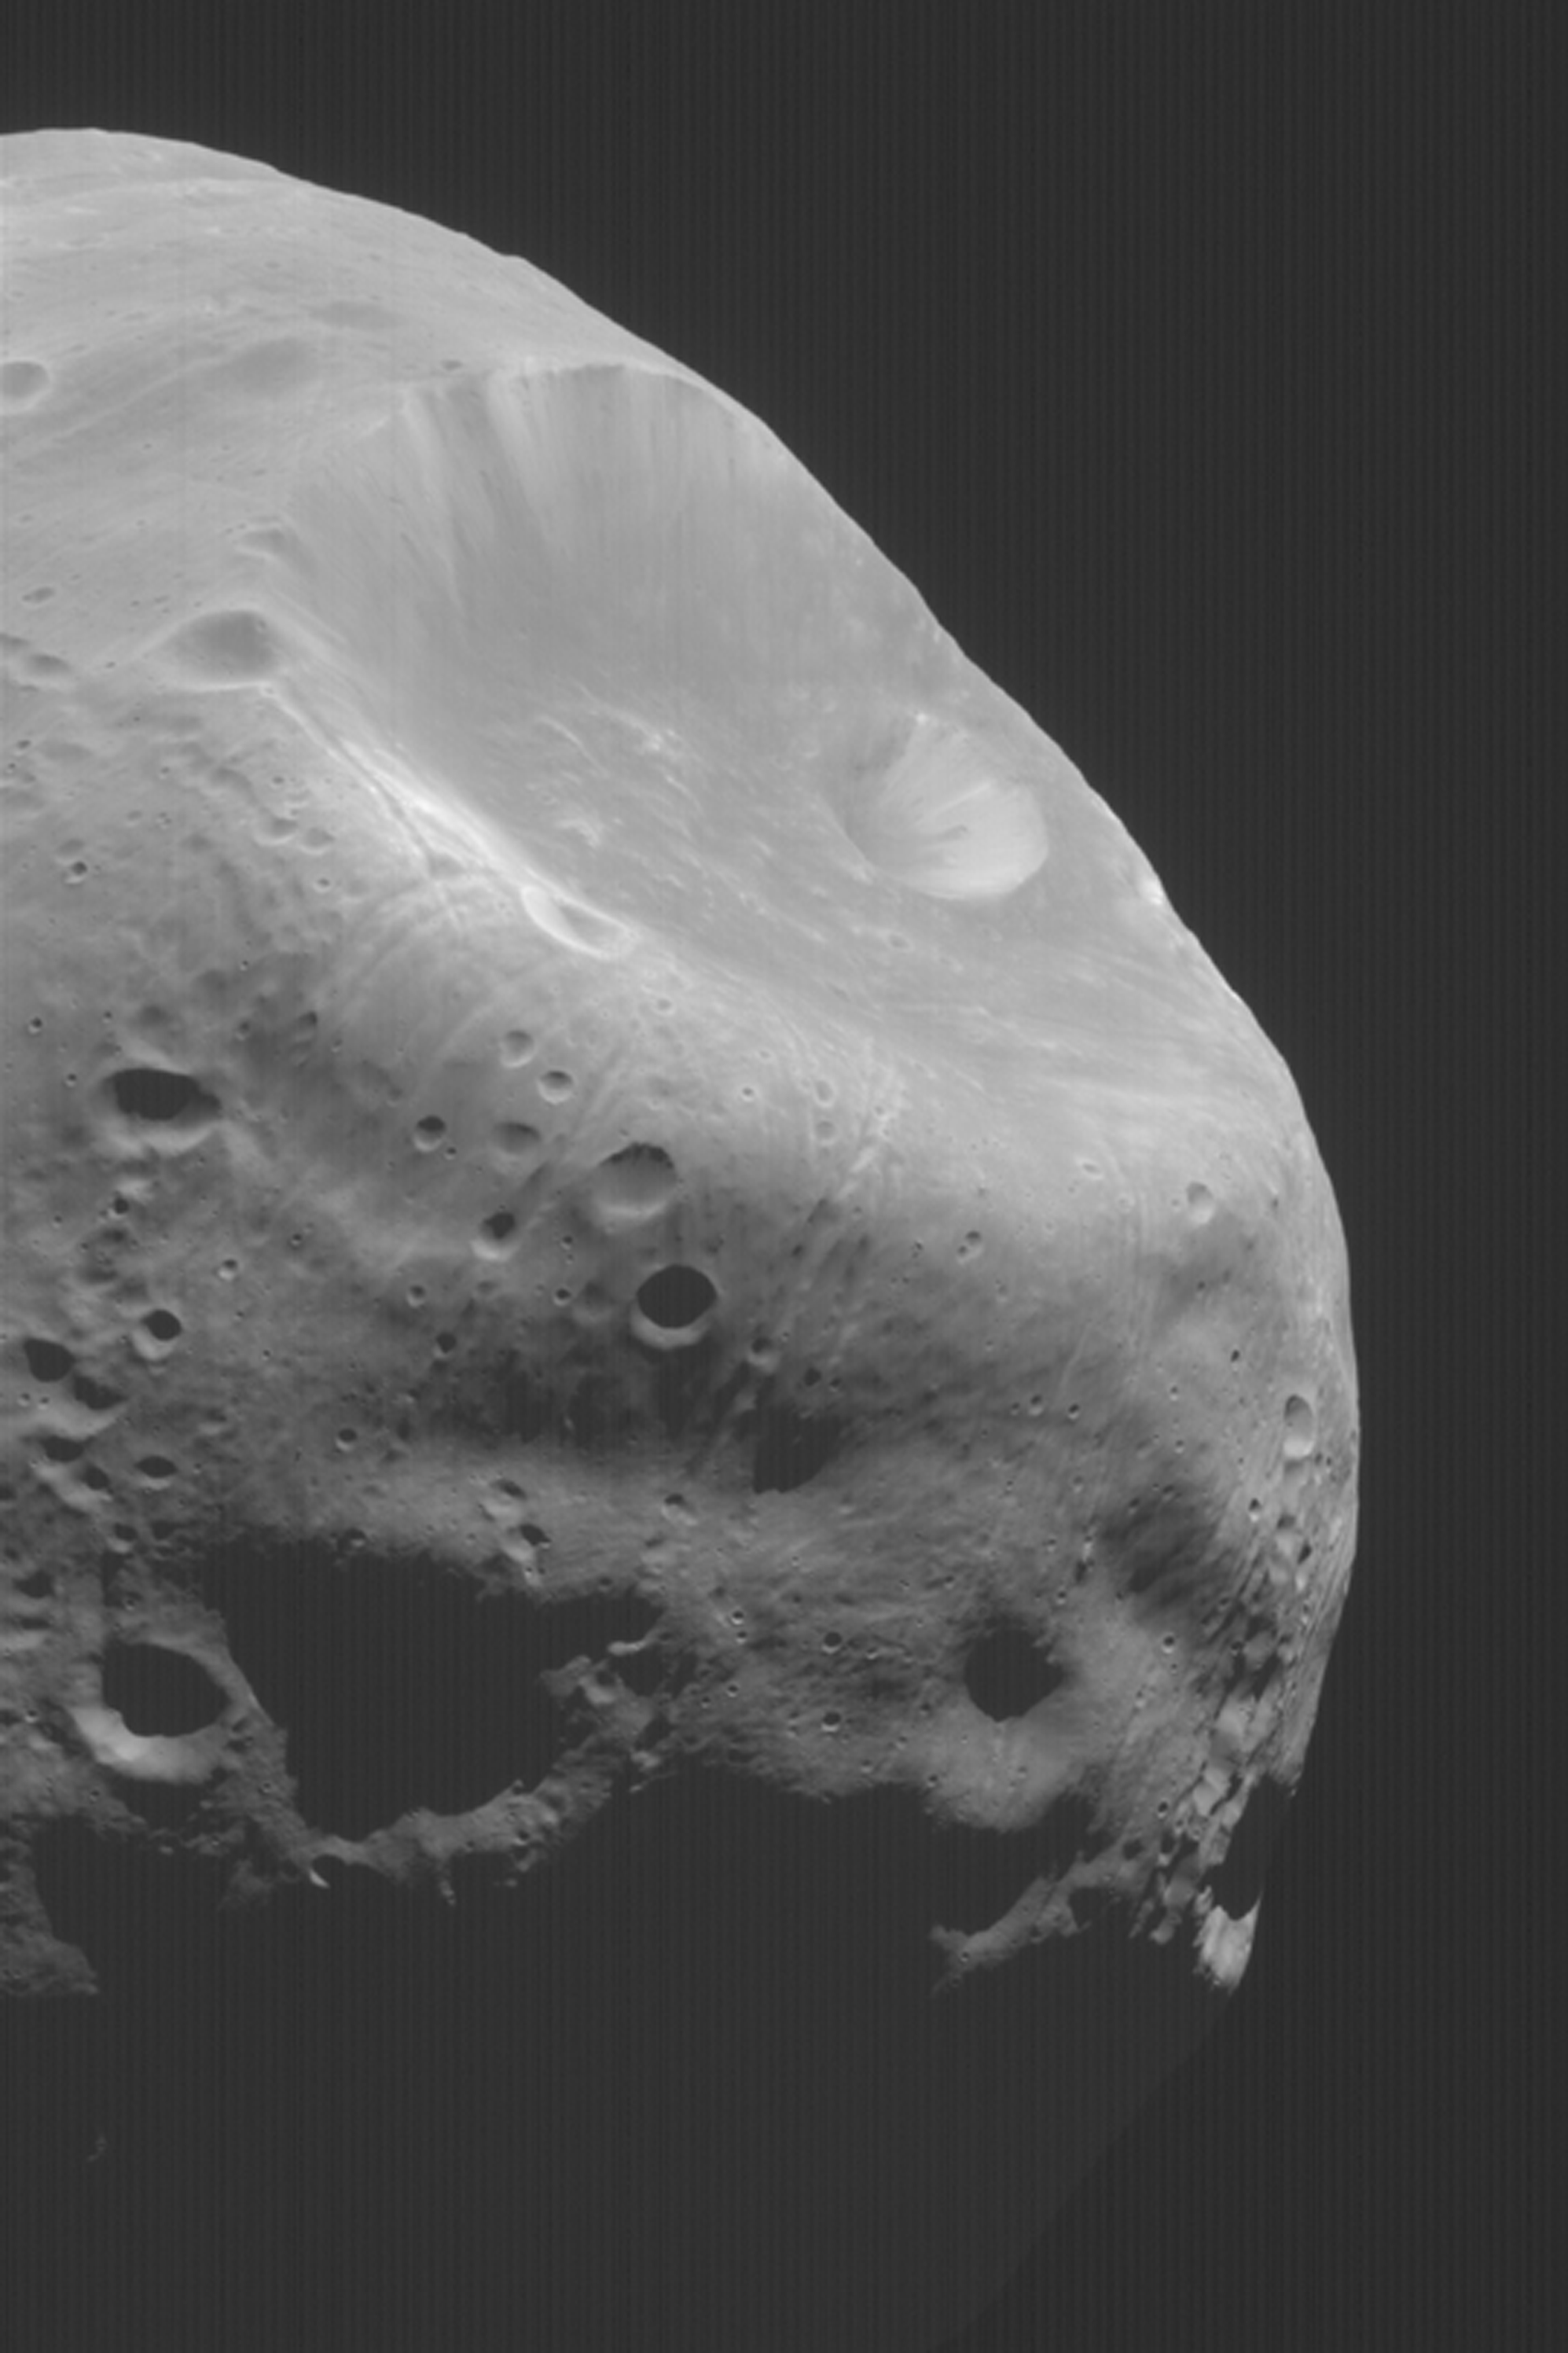

Martian Moon, Phobos

MGS MOC Release No. MOC2-362, 16 May 2003

Mars has two satellites, Phobos and Deimos. In August and September, 1998, the Mars Global Surveyor (MGS) Mars Orbiter Camera (MOC) had four opportunities for close fly-bys of the inner moon, Phobos. This spectacular view, taken from the MOC archives of over 123,000 images, shows the large crater, Stickney, toward the upper right. Grooves, or troughs, radiate outward from Stickney and are known from Viking and Mariner 9 images to be prevalent all over the surface of Phobos. Sunlight illuminates the scene from the upper right. Another view of Phobos from 1998 can be seen in: MOC2-66, 11 September 1998, “Phobos.”

Credit: NASA/JPL/Malin Space Science Systems